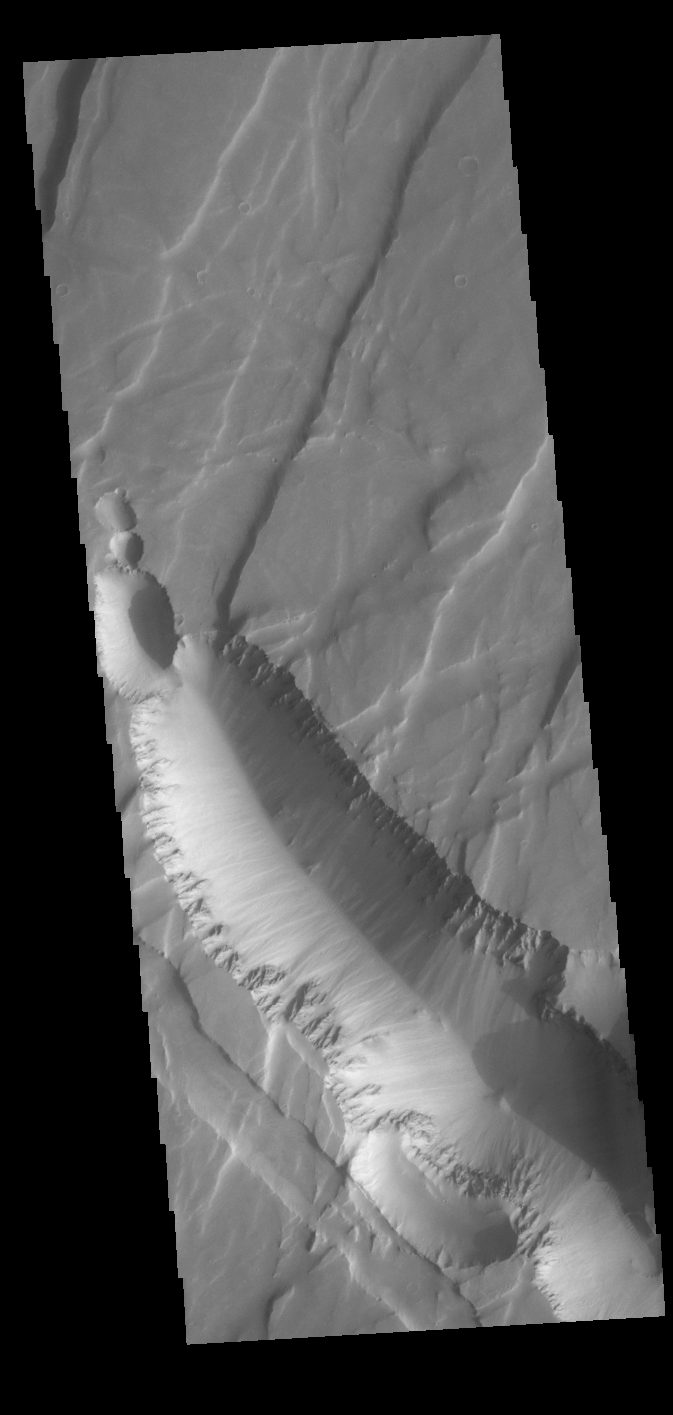

Claritas Fossae

Today’s VIS image shows part of Claritas Fossae. The linear features (fossae) are graben, a tectonic feature created when blocks of material subside between paired faults. These graben filled highlands are bounded by Solis Planum to the northeast and Icaria Planum to the southwest. Extensional tectonic forces are responsible for graben formation. While close to the Tharsis region, it is thought that Claritas Fossae formed prior to the large lava flows located north of this image. The large, deepest depression is younger than the other graben of Claritas Fossae. It is not known if it formed just after the other graben, or at a much later time.

Credit: NASA/JPL-Caltech/ASU